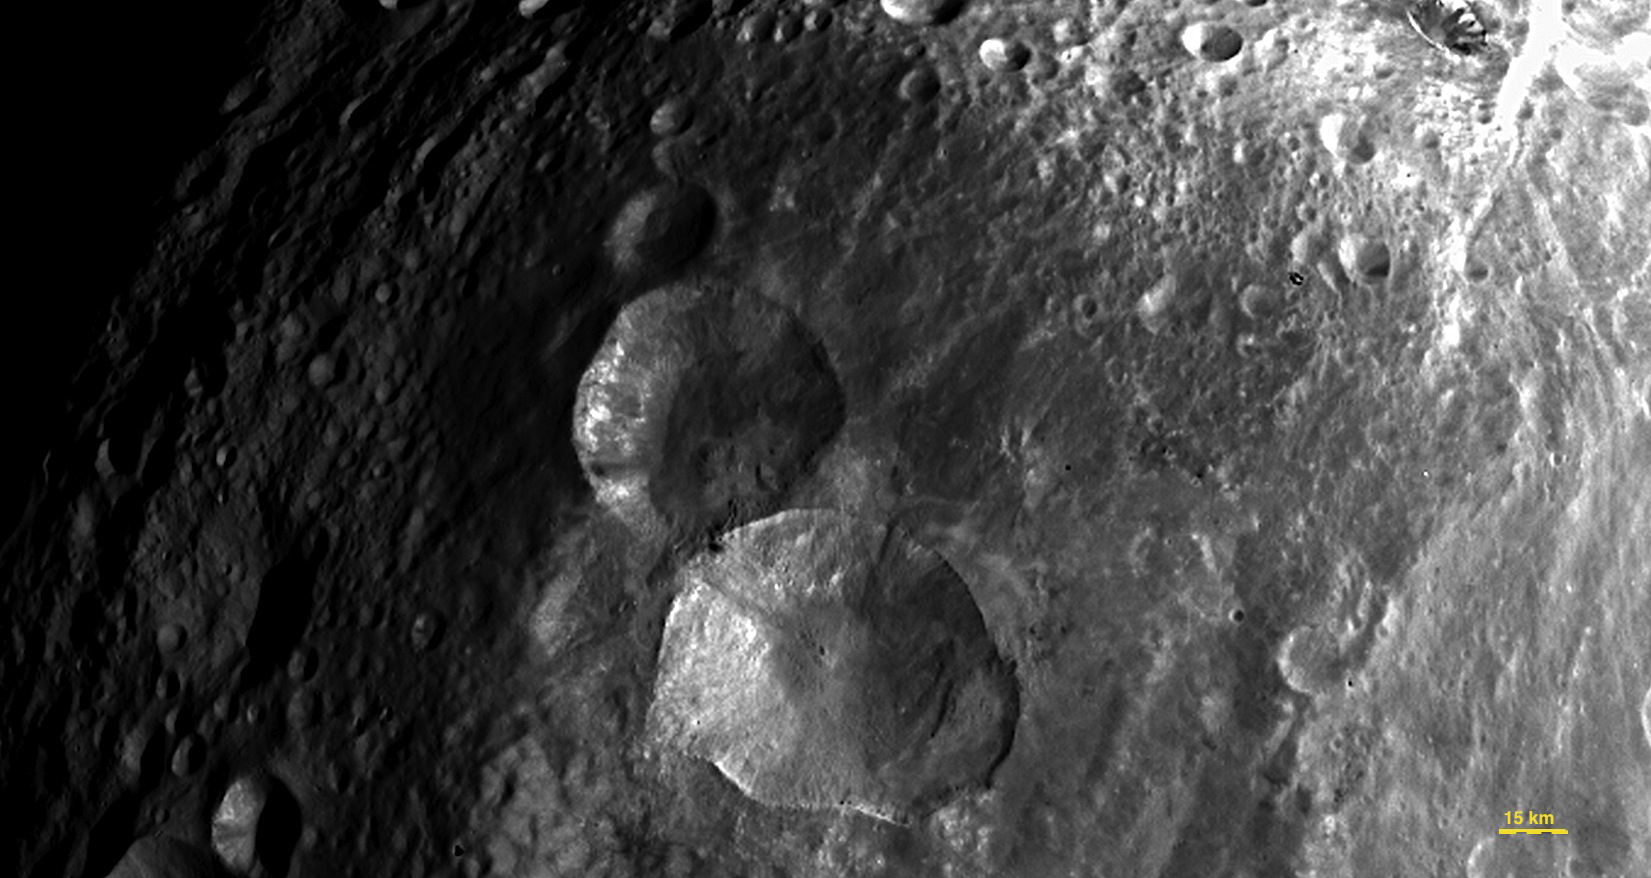

Close-up View of “Snowman” Craters

In this image, obtained by the framing camera on NASA’s Dawn spacecraft, a set of three craters, informally nicknamed “Snowman” by the camera’s team members, is located in the northern hemisphere of Vesta. The image was taken on July 24, 2011, from a distance of about 3,200 miles (5,200 kilometers).

The Dawn mission to Vesta and Ceres is managed by NASA’s Jet Propulsion Laboratory, Pasadena, Calif., for NASA’s Science Mission Directorate, Washington, D.C. It is a project of the Discovery Program, managed by NASA’s Marshall Space Flight Center, Huntsville, Ala. UCLA is responsible for overall Dawn mission science. Orbital Sciences Corporation of Dulles, Va., designed and built the Dawn spacecraft.

The framing cameras have been developed and built under the leadership of the Max Planck Institute for Solar System Research, Katlenburg-Lindau, Germany, with significant contributions by the German Aerospace Center (DLR) Institute of Planetary Research, Berlin; and in coordination with the Institute of Computer and Communication Network Engineering, Braunschweig. The framing camera project is funded by NASA, the Max Planck Society and DLR.

Credit: NASA/JPL-Caltech/UCLA/MPS/DLR/IDA